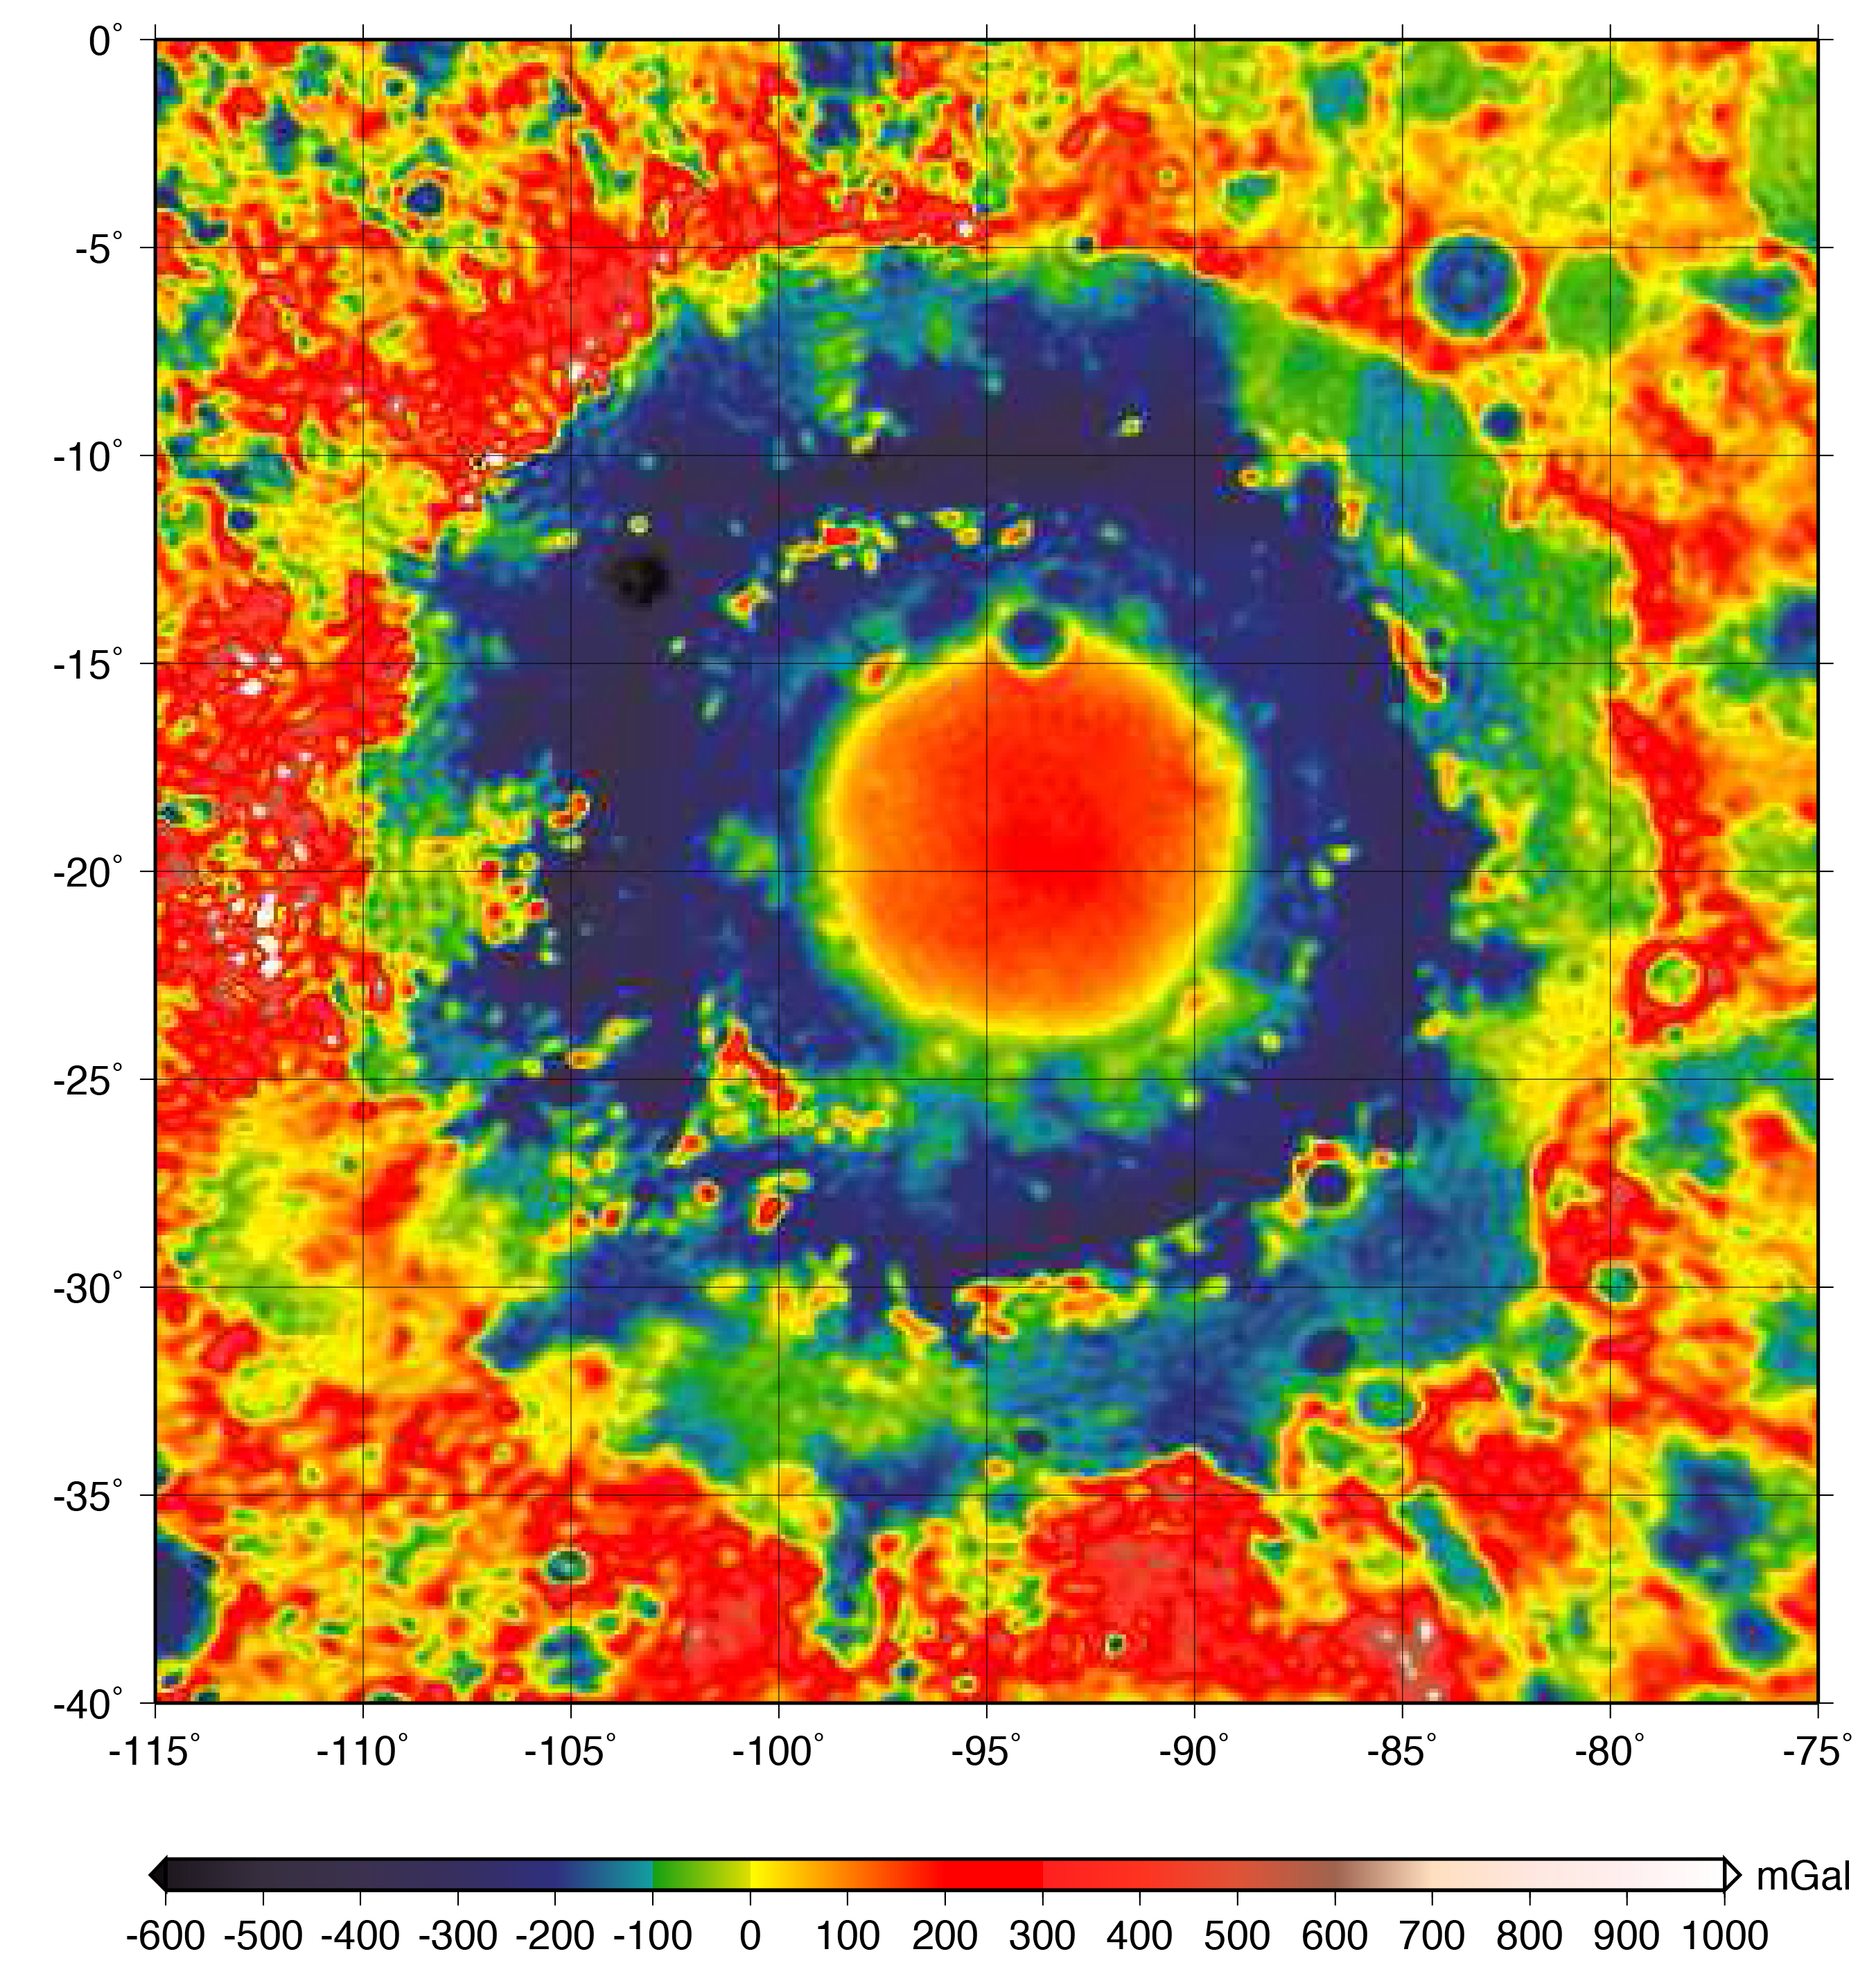

GRAIL Gravity Map of Orientale Basin

This color-coded map shows the strength of surface gravity around Orientale basin on Earth’s moon, derived from data obtained by NASA’s GRAIL mission.

The GRAIL mission produced a very high-resolution map of gravity over the surface of the entire moon. This plot is zoomed in on the part of that map that features Orientale basin, where the two GRAIL spacecraft flew extremely low near the end of their mission. Their close proximity to the basin made the probes’ measurements particularly sensitive to the gravitational acceleration there (due to the inverse squared law).

The color scale plots the gravitational acceleration in units of “gals,” where 1 gal is one centimeter per second squared, or about 1/1000th of the gravitational acceleration at Earth’s surface. (The unit was devised in honor of the astronomer Galileo). Labels on the x and y axes represent latitude and longitude.

The GRAIL mission was managed by NASA’s Jet Propulsion Laboratory (JPL) in Pasadena, California, for NASA’s Science Mission Directorate in Washington. The mission was part of the Discovery Program managed at NASA’s Marshall Space Flight Center in Huntsville, Alabama. GRAIL was built by Lockheed Martin Space Systems in Denver.

Credit: NASA/JPL-Caltech